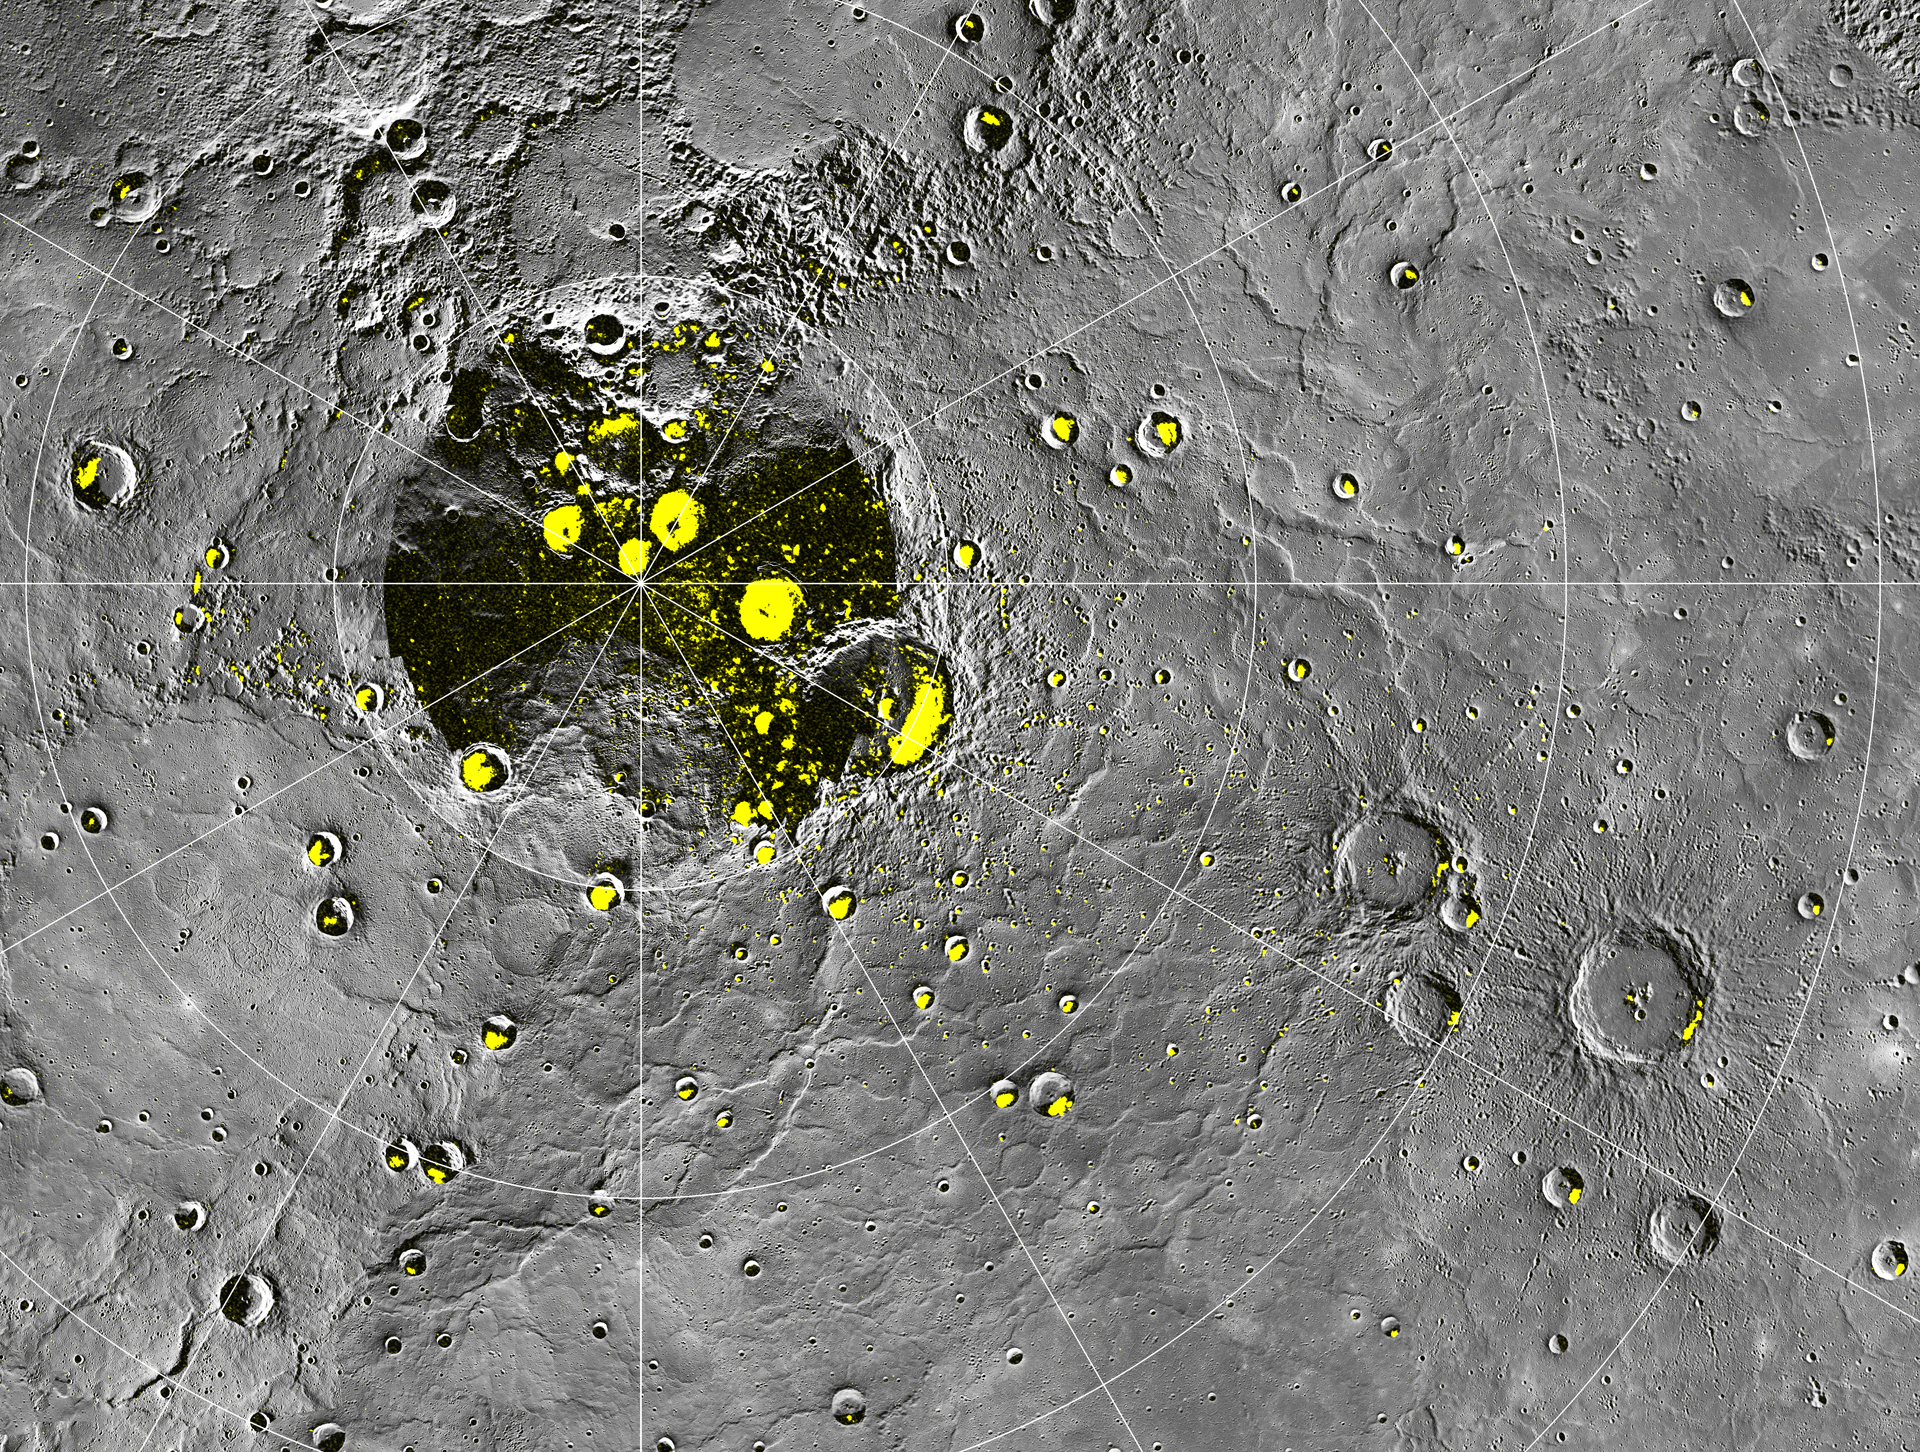

Radar-bright Deposits near Mercury’s North Pole

The highest-resolution radar image of Mercury’s north polar region made from the Arecibo Observatory (Harmon et al., Icarus, 211, 37-50, 2011) is shown in yellow on a mosaic of MESSENGER orbital images. Radar-bright features in the Arecibo image all collocate with areas mapped as in shadow in Mercury Dual Imaging System (MDIS) images to date, consistent with the proposal that radar-bright materials contain water ice. This image is shown in a polar stereographic projection with every 5° of latitude and 30° of longitude indicated and with 0° longitude at the bottom. On Mercury, 5° of latitude is approximately 213 km.

Instrument: Wide Angle Camera (WAC) of the Mercury Dual Imaging System (MDIS)

The MESSENGER spacecraft is the first ever to orbit the planet Mercury, and the spacecraft’s seven scientific instruments and radio science investigation are unraveling the history and evolution of the Solar System’s innermost planet. Visit the Why Mercury? section of this website to learn more about the key science questions that the MESSENGER mission is addressing. During the one-year primary mission, MDIS acquired 88,746 images and extensive other data sets. MESSENGER is now in a year-long extended mission, during which plans call for the acquisition of more than 80,000 additional images to support MESSENGER’s science goals.

These images are from MESSENGER, a NASA Discovery mission to conduct the first orbital study of the innermost planet, Mercury. For information regarding the use of images, see the MESSENGER image use policy.

Credit: NASA/Johns Hopkins University Applied Physics Laboratory/Carnegie Institution of Washington